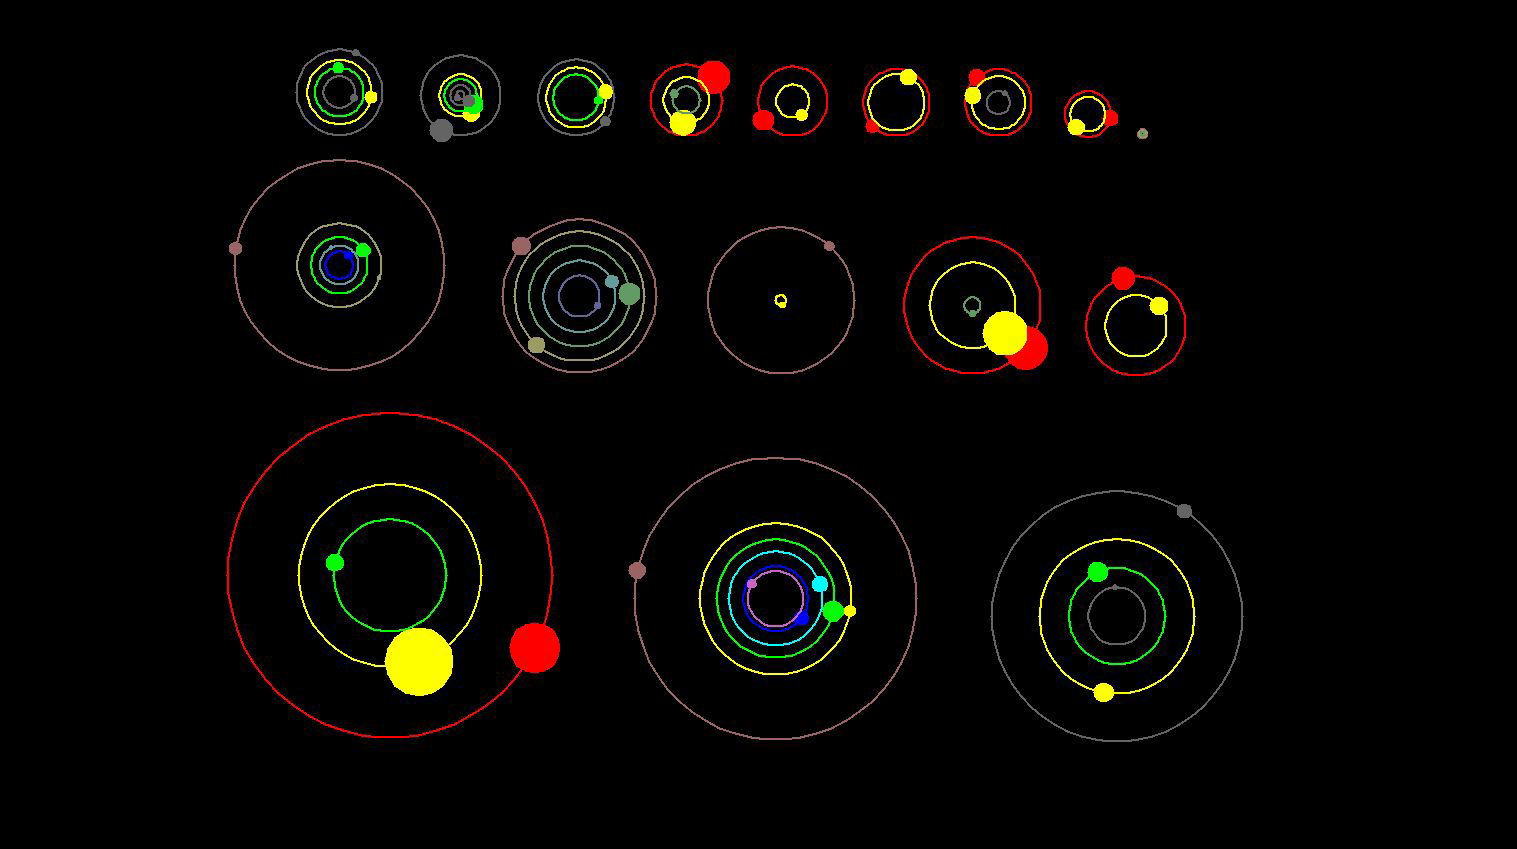

Kepler’s Planetary Systems in Motion (Artist Concept)

This artist’s concept shows an overhead view of the orbital position of the planets in systems with multiple transiting planets discovered by NASA’s Kepler mission. All the colored planets have been verified. More vivid colors indicate planets that have been confirmed by their gravitational interactions with each other or the star. Several of these systems contain additional planet candidates (shown in grey) that have not yet been verified.

NASA’s Ames Research Center in Moffett Field, Calif., manages Kepler’s ground system development, mission operations and science data analysis. JPL managed the Kepler mission’s development.

The Space Telescope Science Institute in Baltimore archives, hosts and distributes Kepler science data. Kepler is NASA’s 10th Discovery Mission and is funded by NASA’s Science Mission Directorate at the agency’s headquarters in Washington.

Credit: NASA/Ames/UC Santa Cruz